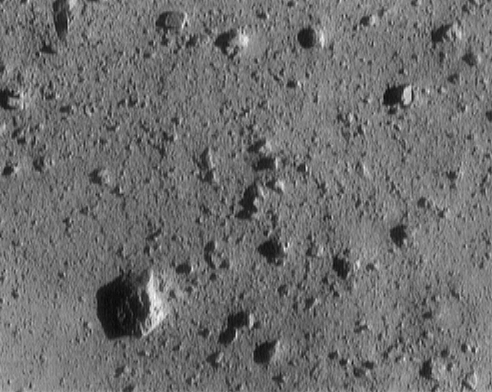

Final Eros Images: Range 1,150 meters (3,773 feet)

NEAR Shoemaker took this image of asteroid 433 Eros from a range of 1,150 meters (3,773 feet). The image is 54 meters (177 feet) across. The large rock at lower left is 7.4 meters (24 feet) across.

Built and managed by The Johns Hopkins University Applied Physics Laboratory, Laurel, Maryland, NEAR was the first spacecraft launched in NASA’s Discovery Program of low-cost, small-scale planetary missions. See the NEAR web page at http://near.jhuapl.edu/ for more details.

Credit: NASA/JPL/JHUAPL